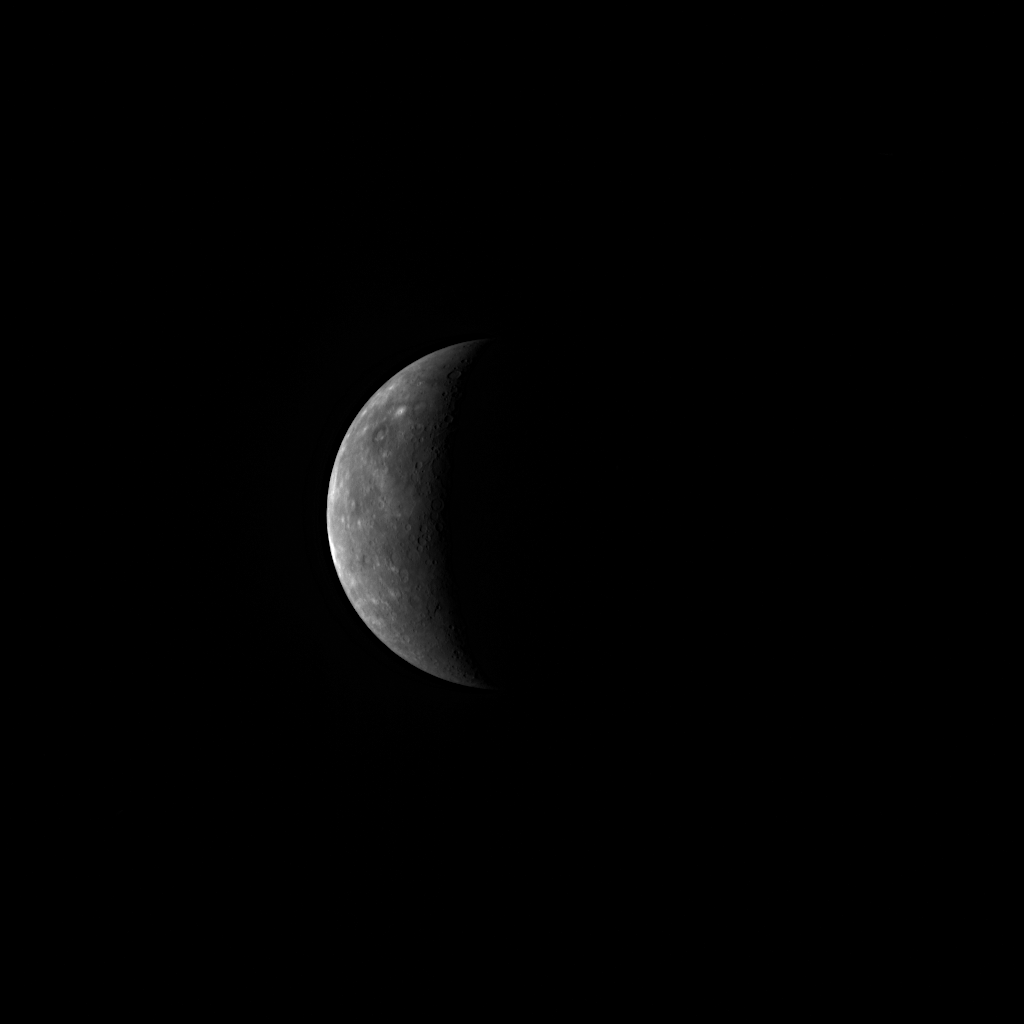

Today, MESSENGER Flies by Mercury!

MESSENGER’s third flyby of Mercury occurs today, with closest approach to the planet at 5:55 pm EDT. This NAC image of a sunlit crescent Mercury was taken 44 hours before the spacecraft’s closest pass to the surface. Visit the interactive visualization tool to examine in detail the instrument observations planned for the flyby. Starting at 3:45 pm EDT today, the visualization tool can be run in real-time, showing the planned observations on the website at the same time that the MESSENGER spacecraft will be performing the actual observations. The images and other measurements collected by MESSENGER during the flyby will begin to be transmitted to Earth just before midnight tonight.

Date Acquired: September 28, 2009
Image Mission Elapsed Time (MET): 162589824
Instrument: Narrow Angle Camera (NAC) of the Mercury Dual Imaging System (MDIS)
Resolution: 14 kilometers/pixel (8.7 miles/pixel)
Scale: Mercury’s diameter is 4880 kilometers (3030 miles)
Spacecraft Altitude: 542,000 kilometers (337,000 miles)

These images are from MESSENGER, a NASA Discovery mission to conduct the first orbital study of the innermost planet, Mercury. For information regarding the use of images, see the MESSENGER image use policy.

Credit: NASA/Johns Hopkins University Applied Physics Laboratory/Carnegie Institution of Washington